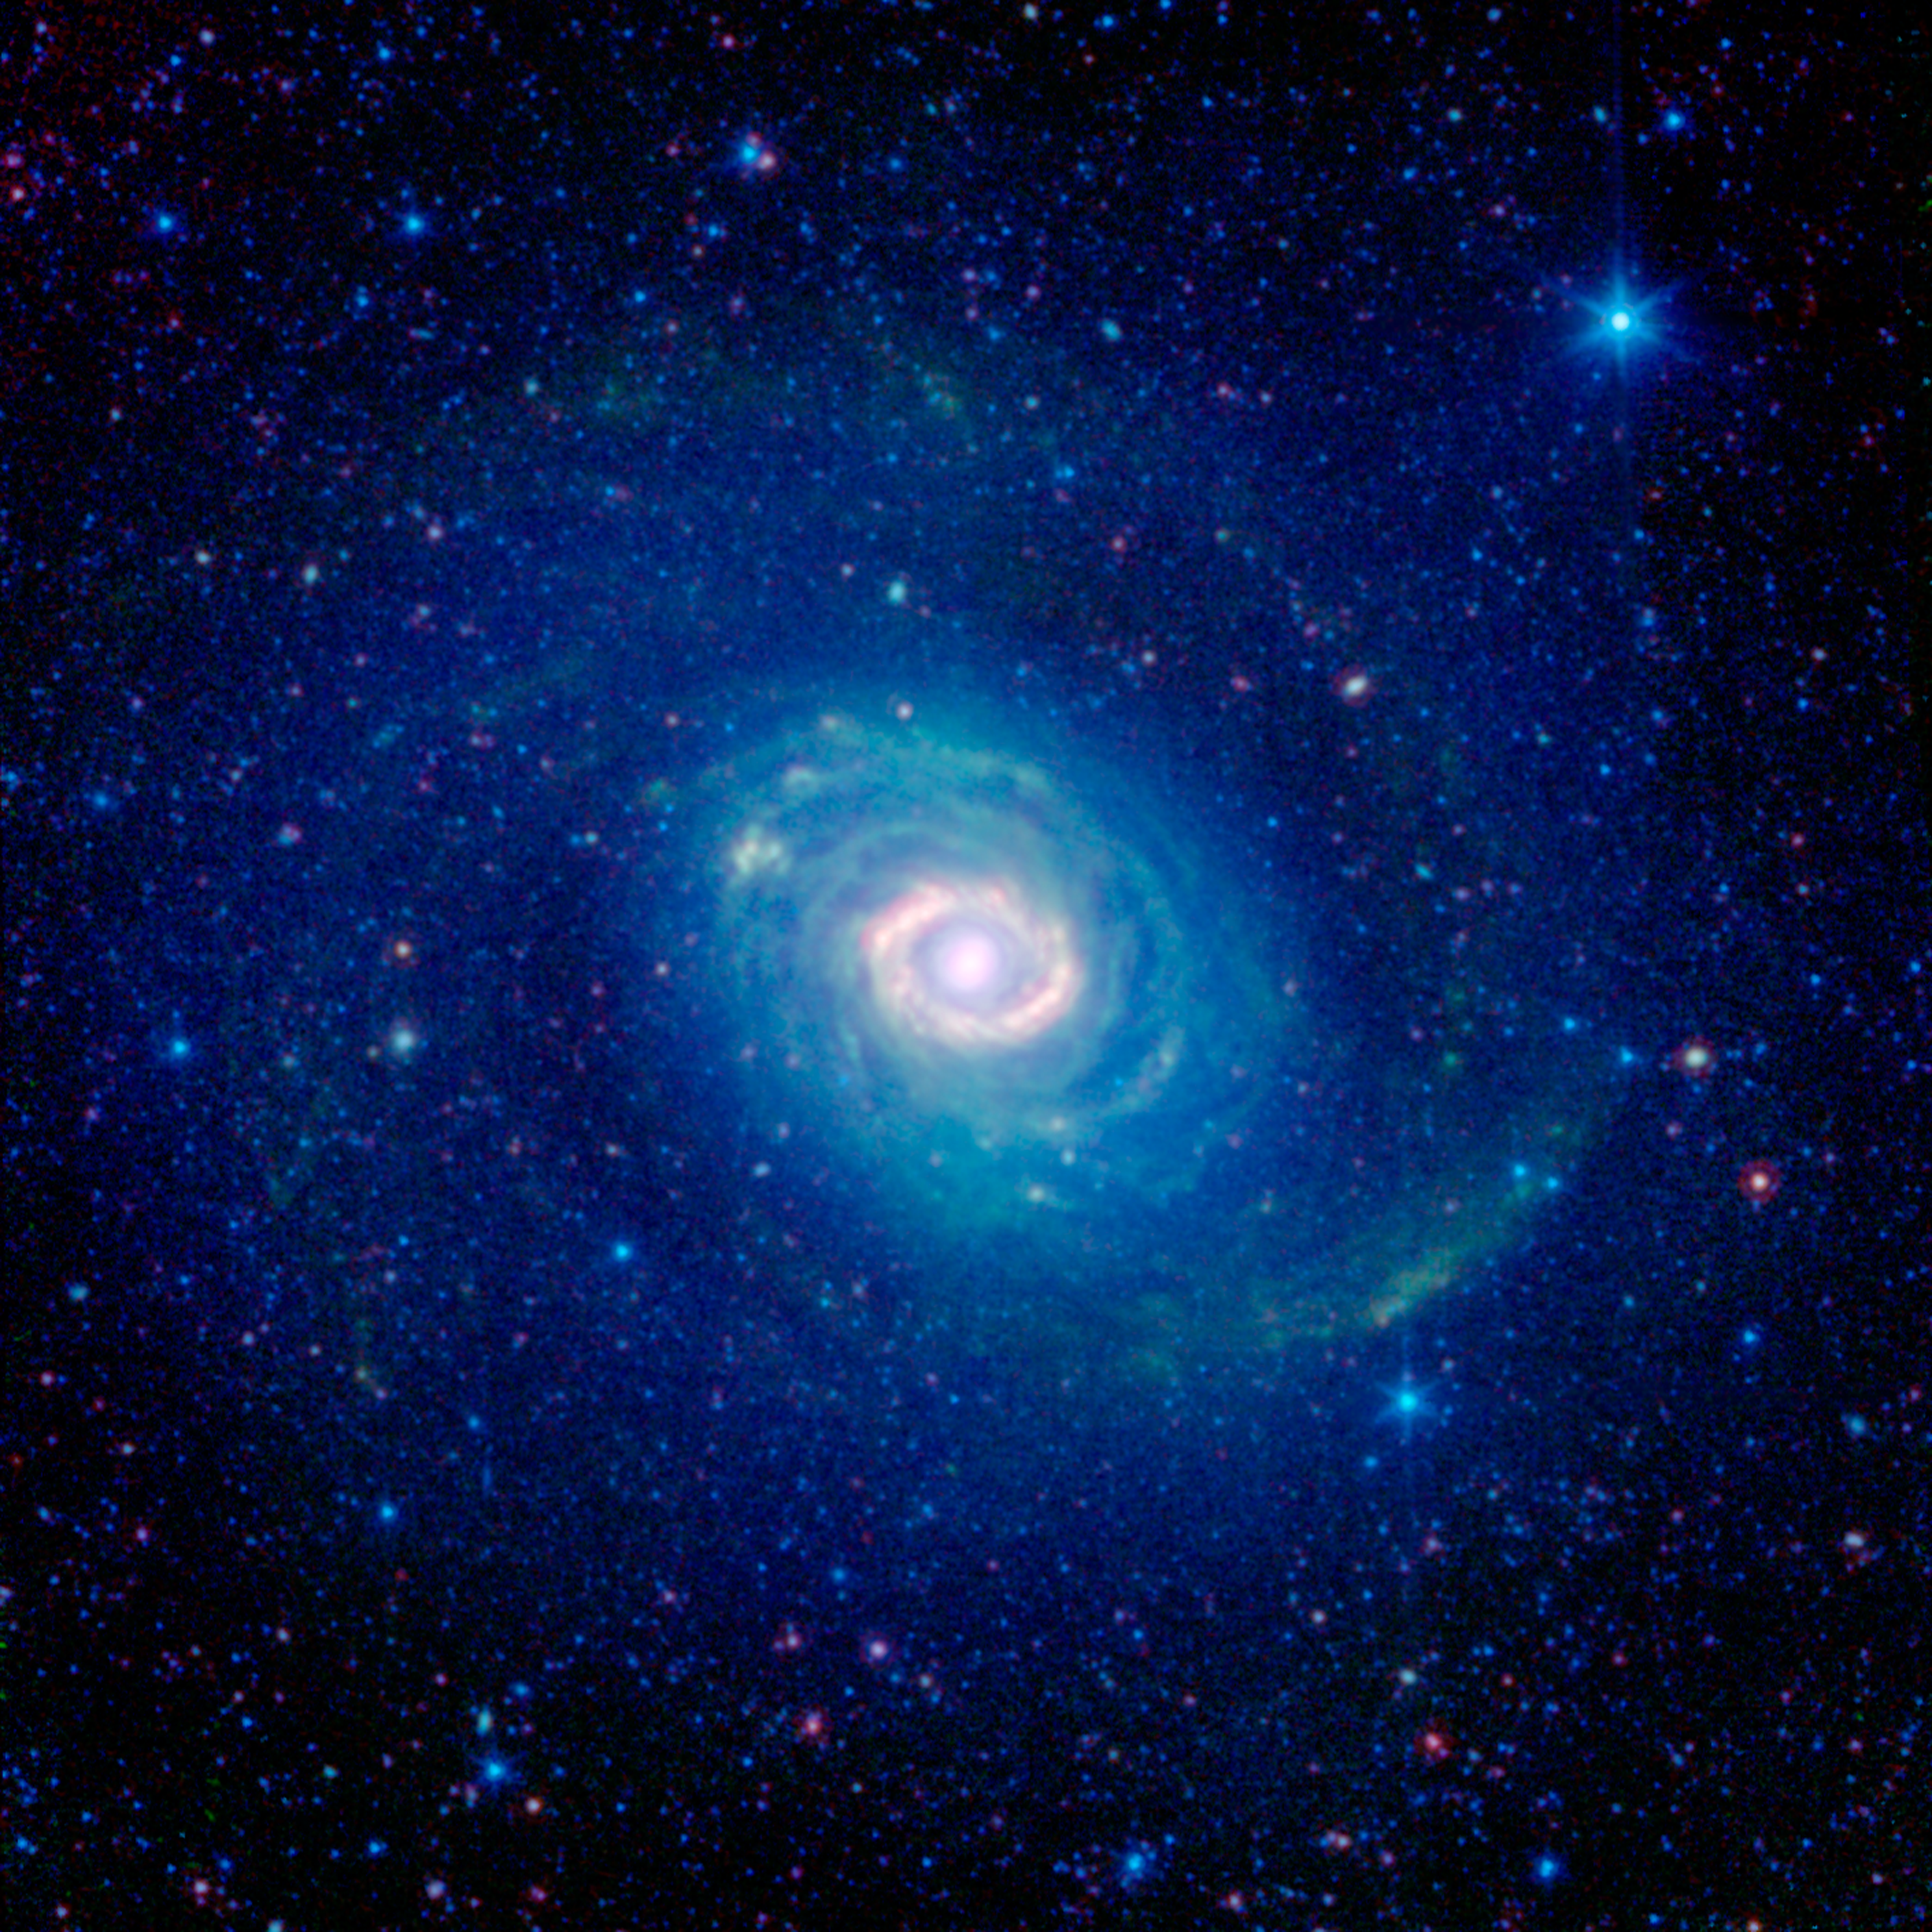

Galactic Wheels within Wheels

How many rings do you see in this striking new image of the galaxy Messier 94 (NGC 4736) as seen by the infrared eyes of NASAs Spitzer Space Telescope? While at first glance one might see a number of them, astronomers believe there is just one.

Historically, Messier 94 was considered to have two strikingly different rings: a brilliant, compact band encircling the galaxys core, and a faint, broad, swath of stars falling outside its main disk.

Astronomers have recently discovered that the outer ring, seen here in the deep blue glow of starlight, may actually be more of an optical illusion. Their 2009 study combined infrared Spitzer observations with ultraviolet data from NASAs Galaxy Evolution Explorer, and ground-based surveys in visible (Sloan Digital Sky Survey) and near infrared light (Two Micron All Sky Survey). This more complete picture of Messier 94 indicates that we are really seeing two separate spiral arms that, from our perspective, take on the appearance of a single, unbroken ring.

The bright inner ring of Messier 94 is very real, however. This area is sometimes identified as a starburst ring because of the frenetic pace of star formation in this confined area. Starbursts like this can often be triggered by gravitational encounters with other galaxies, but in this case may instead be caused by the galaxys oval shape.

Tucked in between the inner starburst ring and the outer ring-like arms we find the galaxys disk, striated with greenish filaments of dust. While, at first glance, these dusty arcs look like a collection of rings, they actually follow tightly wound spiral arcs.

Messier 94 is about 17 million light years away, making it a distant neighbor of our own Milky Way galaxy. It was first discovered by Charles Messiers assistant, Pierre Mchain, in 1781 and was added to his supervisors famous catalog two days later.

Infrared light with wavelengths of 3.6 and 4.5 microns is shown as blue/cyan, showing primarily the glow from starlight. 8 micron light is rendered in green, and 24 micron emission is red, tracing the cooler and warmer components of dust, respectively. The observations were made in 2004, before Spitzer ran out of cryogen.

Credit: NASA/JPL-Caltech/SINGS Team